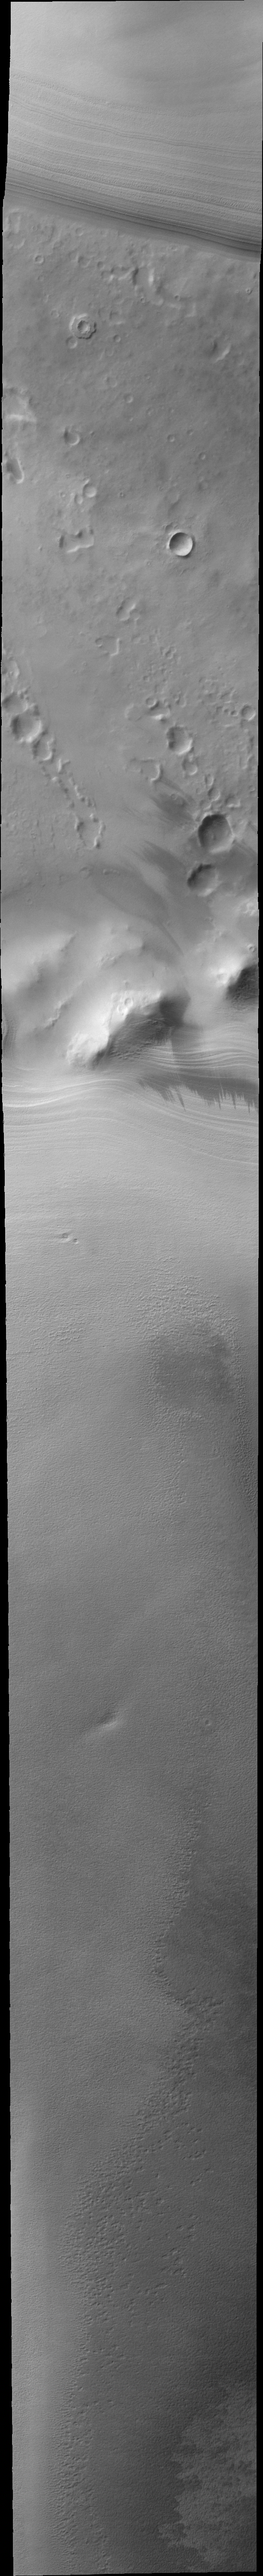

Polar Layers

As summer ends at the south pole the multiple layers are clearly visible at the end of the polar cap.

Image information: VIS instrument. Latitude -82.5N, Longitude 88.0E. 44 meter/pixel resolution.

Please see the THEMIS Data Citation Note for details on crediting THEMIS images.

Note: this THEMIS visual image has not been radiometrically nor geometrically calibrated for this preliminary release. An empirical correction has been performed to remove instrumental effects. A linear shift has been applied in the cross-track and down-track direction to approximate spacecraft and planetary motion. Fully calibrated and geometrically projected images will be released through the Planetary Data System in accordance with Project policies at a later time.

NASA’s Jet Propulsion Laboratory manages the 2001 Mars Odyssey mission for NASA’s Office of Space Science, Washington, D.C. The Thermal Emission Imaging System (THEMIS) was developed by Arizona State University, Tempe, in collaboration with Raytheon Santa Barbara Remote Sensing. The THEMIS investigation is led by Dr. Philip Christensen at Arizona State University. Lockheed Martin Astronautics, Denver, is the prime contractor for the Odyssey project, and developed and built the orbiter. Mission operations are conducted jointly from Lockheed Martin and from JPL, a division of the California Institute of Technology in Pasadena.

Credit: NASA/JPL/ASU